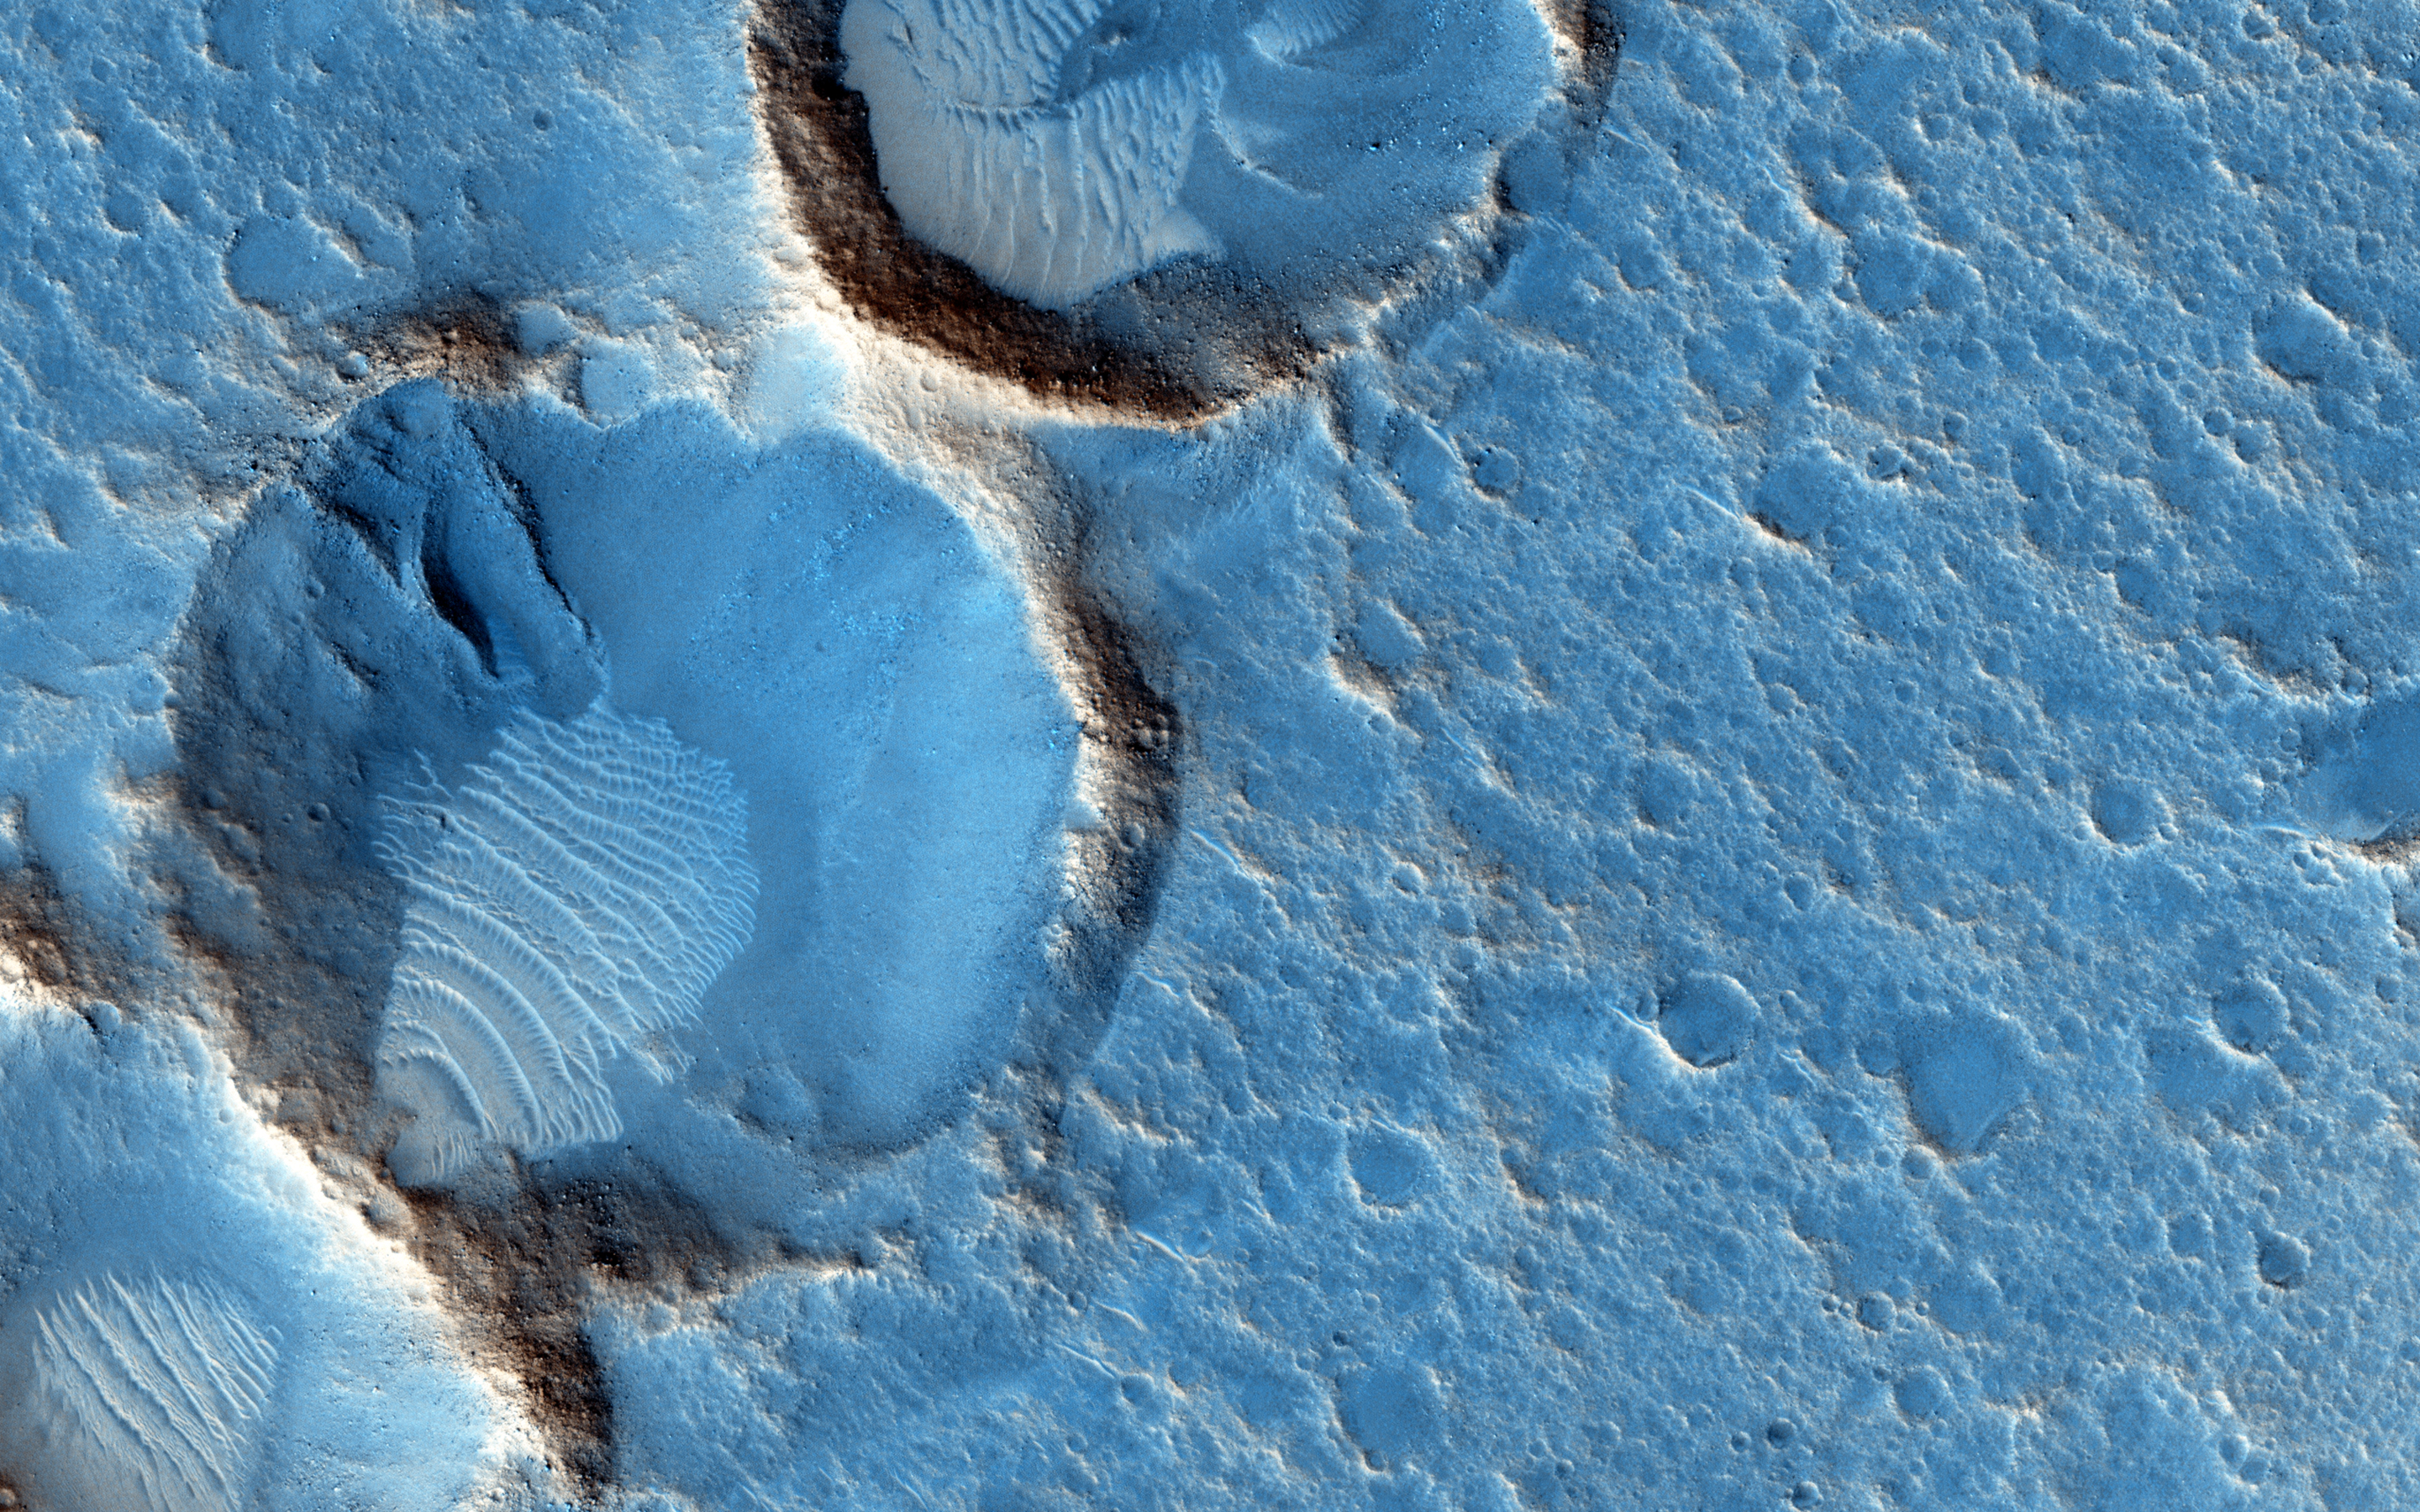

Ares 3 Landing Site: The Martian Revisited

We previously released an image near the Ares 3 landing site from “The Martian” by Andy Weir. Andy then sent us the exact coordinates, which we targeted, and this is it.

This closeup shows some wind-blown deposits inside eroded craters. We can’t see the Ares 3 habitat because it arrives sometime in the future, so this is the “before” image. The dark areas appear bluish in HiRISE color but would appear grey to humans on the surface, or maybe a bit reddish when the air is dusty.Ares 3’s 6-meter-diameter habitat would be just 20 pixels across at this scale, about 1/10th the diameter of the largest crater in the central cluster. If protagonist Mark Watney were laying flat on the surface, he would be 6 pixels tall.

The University of Arizona, Tucson, operates HiRISE, which was built by Ball Aerospace & Technologies Corp., Boulder, Colorado. NASA’s Jet Propulsion Laboratory, a division of the California Institute of Technology in Pasadena, manages the Mars Reconnaissance Orbiter Project and Mars Science Laboratory Project for NASA’s Science Mission Directorate, Washington.

Credit: NASA/JPL-Caltech/Univ. of Arizona